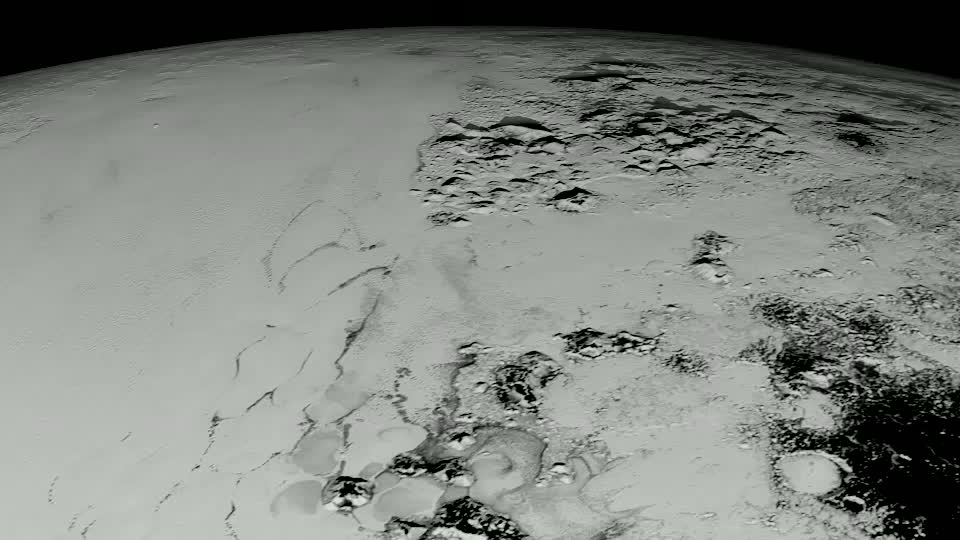

A Close Look At Pluto

Pluto has long been a mystery, a dot at our solar system’s margins. The best images, even with NASA’s Hubble Space Telescope, were fuzzy and pixelated. In July 2015, NASA’s New Horizons spacecraft flew past Pluto and captured the sharpest views of the dwarf planet to date. One of the most striking areas, informally named "Sputnik Planum," is a sweeping, frozen plain the size of Texas and ringed by mountains of ice. Its smooth deposits are unmarred by impact craters, a stark contrast to the rest of Pluto’s battered surface. As a result, scientists believe the region formed recently, within the last few hundred million years. This contradicts past depictions of Pluto as an unchanging world. By analyzing images taken during the flyby, scientists hope to unravel more of the dwarf planet’s history. Watch the video for an up-close look at Pluto.

Credit: NASA's Goddard Space Flight Center Video courtesy of NASA/Johns Hopkins University Applied Physics Laboratory/Southwest Research Institute/S. Robbins